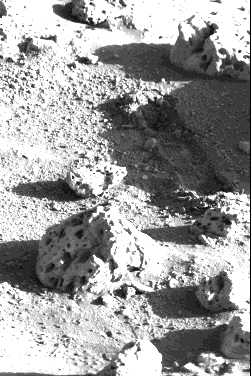

Trench Left By Sampler Scoop

A shallow 12-inch-long trench was dug by Viking 2’s surface sampler scoop yesterday (September 12) on Mars. The trench is difficult to see in this photo because it is in the shadow of a rock (out of view to the right). The sampler scoop stopped operating sometime after soil was excavated from the trench and delivered to Viking 2 s biology instrument.

Credit: NASA/JPL